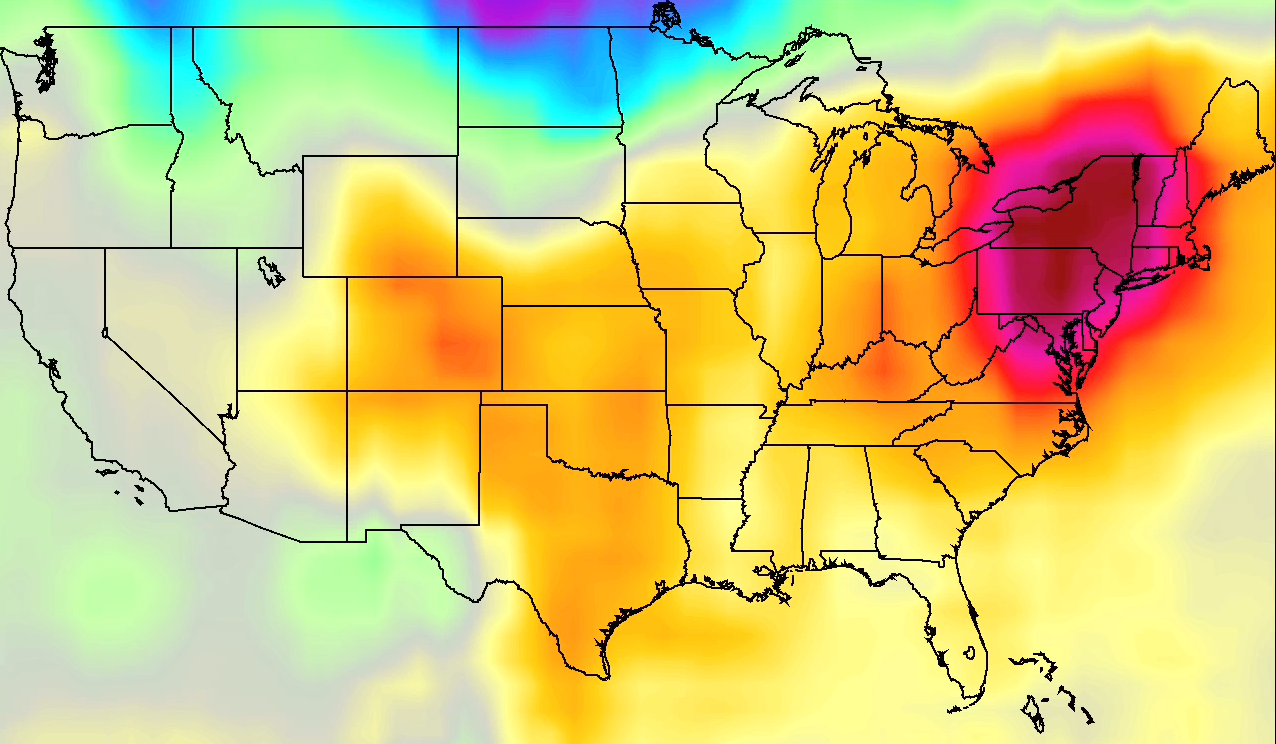

NASA AIRS Movies Show Evolution of U.S. 2011 Heat Wave

The continuing heat wave in the United States in July 2011 has broken temperature records in many locations, killed dozens and seen nearly half of all Americans under heat advisories at its peak. These four movies, created from data from NASA’s Atmospheric Infrared Sounder (AIRS) instrument on NASA’s Aqua spacecraft for the period from July 16-24, show the movement of a dome of heat across the eastern two-thirds of the country. They highlight two familiar temperatures: surface air temperature and surface skin temperature, during both daytime and nighttime conditions.

Surface air temperature is something we experience whenever we go outside. High surface air temperature makes even shady places feel hot. Surface skin temperature is what we feel when we touch the ground. During daytime, the surface skin temperature is generally much warmer than surface air temperature because dark surfaces are so effective at absorbing sunlight. The surface air and skin temperatures are related by something invisible but actually quite familiar: infrared — or heat — radiation. Our skin is very sensitive to infrared radiation, making a sun-heated wall feel warm even from a few feet away after sunset. Air absorbs very little sunlight, but easily absorbs infrared radiation emitted by the warm surface. It’s the sun-warmed surface — not sunlight — that heats the air during daytime.

The four movies illustrate the extraordinarily high temperatures in the US heat wave. Both types of temperature, for daytime and nighttime, are shown as a difference (anomaly) from the average over the previous eight years of AIRS data. Over the Northeast and northern Midwest, temperatures are 20 degrees Fahrenheit warmer than normal. During normal weather there, daytime surface air temperatures are around 85 degrees Fahrenheit, while nights cool to around 70 degrees Fahrenheit. Temperatures 20 degrees above average show daytime highs over 100 degrees Fahrenheit and nighttime lows in the mid-80s. These high temperatures, along with high humidity (also observed by AIRS but not shown here), make the central and eastern US one of the hottest regions on the planet in late July 2011.

About AIRS
The Atmospheric Infrared Sounder, AIRS, in conjunction with the Advanced Microwave Sounding Unit, AMSU, senses emitted infrared and microwave radiation from Earth to provide a three-dimensional look at Earth’s weather and climate. Working in tandem, the two instruments make simultaneous observations all the way down to Earth’s surface, even in the presence of heavy clouds. With more than 2,000 channels sensing different regions of the atmosphere, the system creates a global, three-dimensional map of atmospheric temperature and humidity, cloud amounts and heights, greenhouse gas concentrations, and many other atmospheric phenomena. Launched into Earth orbit in 2002, the AIRS and AMSU instruments fly onboard NASA’s Aqua spacecraft and are managed by NASA’s Jet Propulsion Laboratory in Pasadena, Calif., under contract to NASA. JPL is a division of the California Institute of Technology in Pasadena.

Credit: NASA/JPL